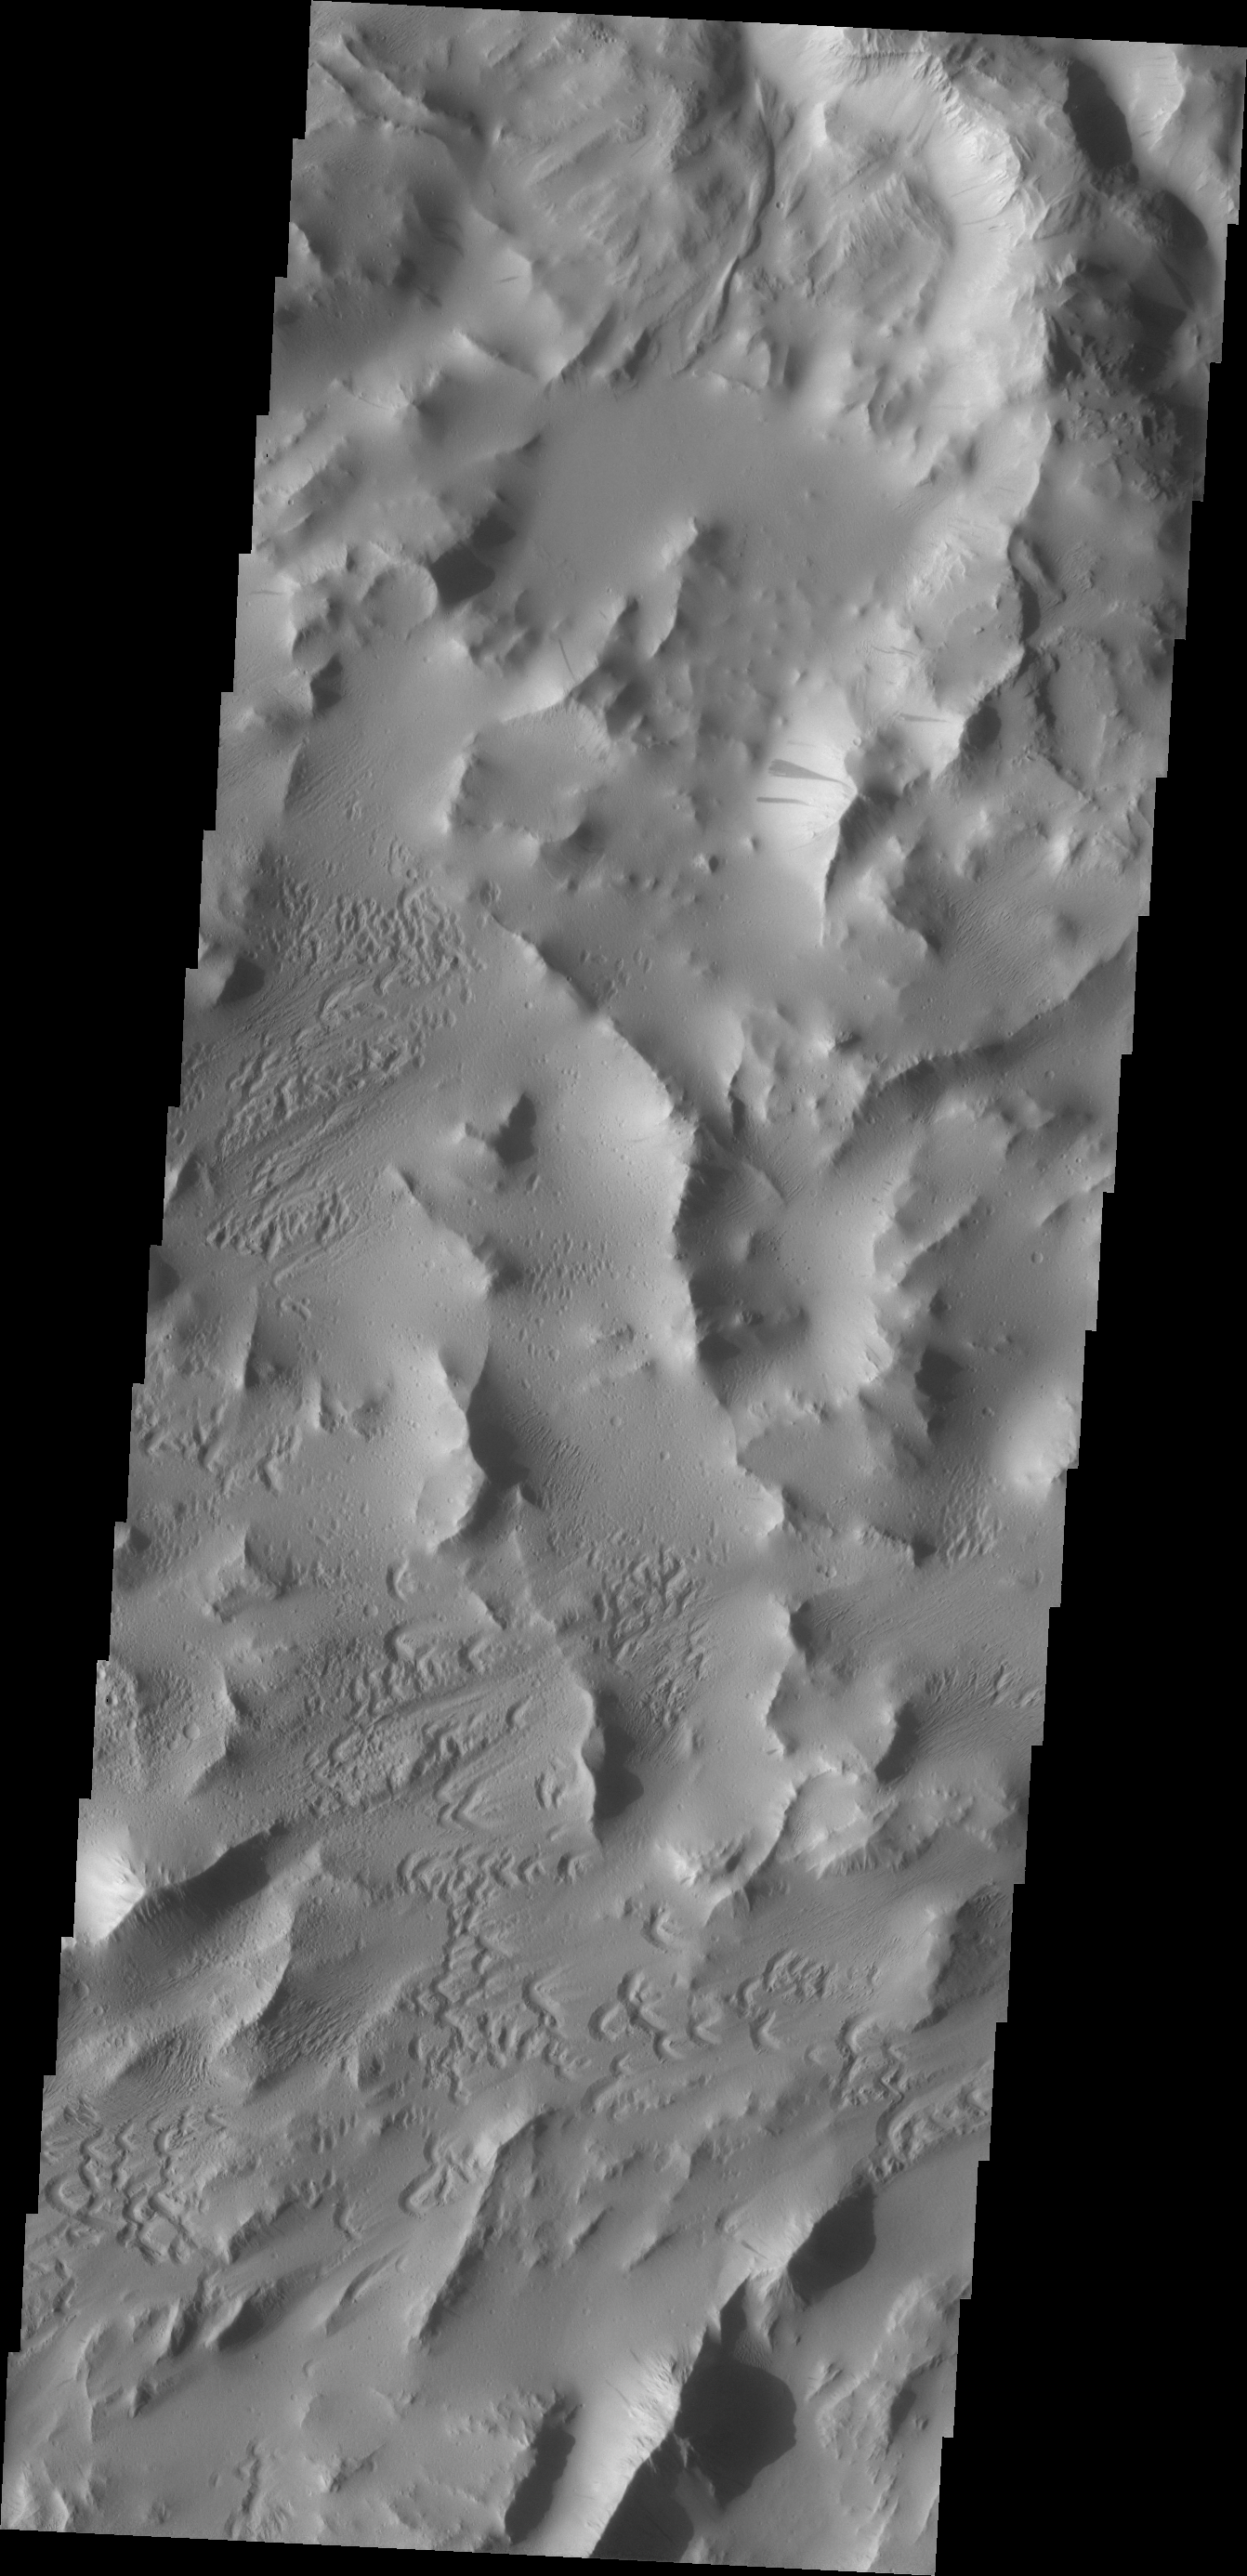

Lycus Sulci

Dark slope streaks are common on the ridges of Lycus Sulci. These markings are thought to be formed by the removal of the brighter dust when material is shed from the top of the ridge.

Credit: NASA/JPL/ASU